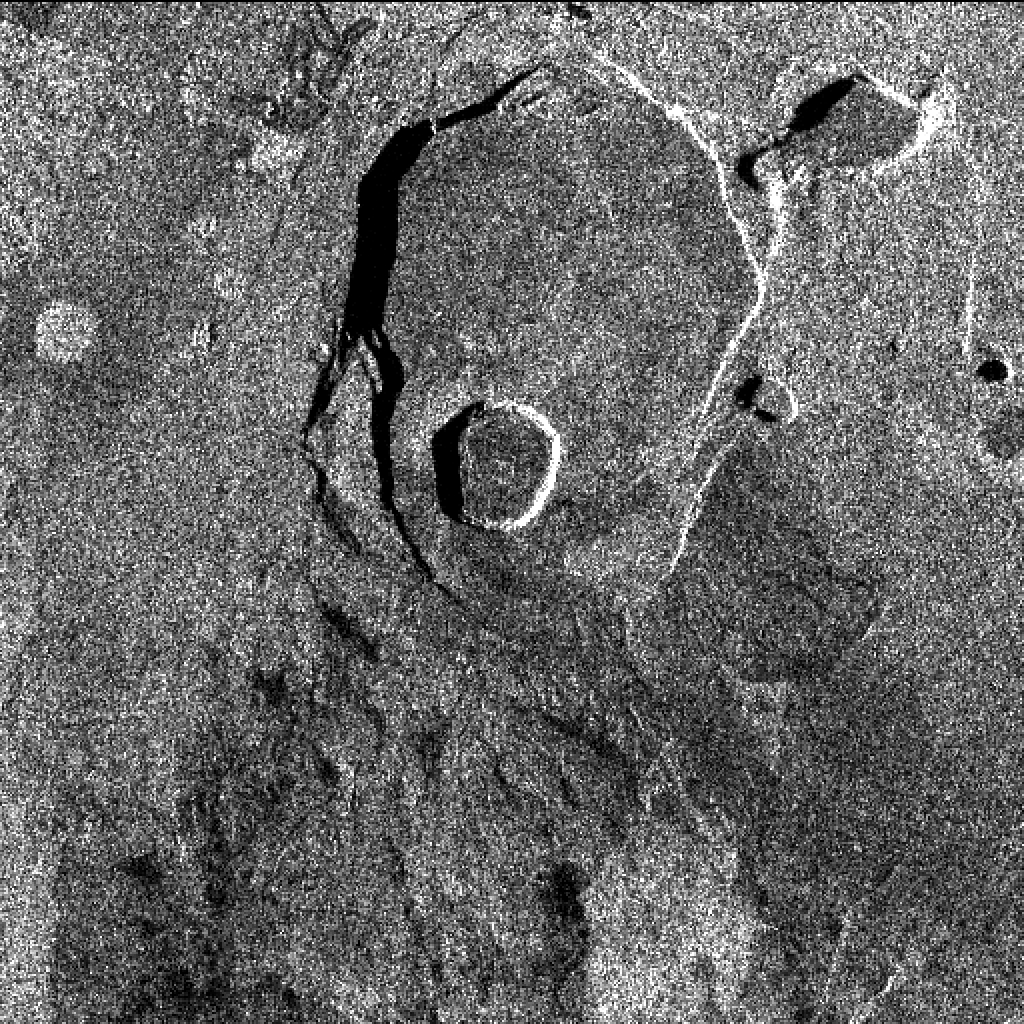

Space Radar Image of Kilauea, Hawaii – Interferometry 1

This X-band image of the volcano Kilauea was taken on October 4, 1994, by the Spaceborne Imaging Radar-C/X-band Synthetic Aperture Radar. The area shown is about 9 kilometers by 13 kilometers (5.5 miles by 8 miles) and is centered at about 19.58 degrees north latitude and 155.55 degrees west longitude. This image and a similar image taken during the first flight of the radar instrument on April 13, 1994 were combined to produce the topographic information by means of an interferometric process. This is a process by which radar data acquired on different passes of the space shuttle is overlaid to obtain elevation information. Three additional images are provided showing an overlay of radar data with interferometric fringes; a three-dimensional image based on altitude lines; and, finally, a topographic view of the region.

Spaceborne Imaging Radar-C and X-band Synthetic Aperture Radar (SIR-C/X-SAR) is part of NASA’s Mission to Planet Earth. The radars illuminate Earth with microwaves, allowing detailed observations at any time, regardless of weather or sunlight conditions. SIR-C/X-SAR uses three microwave wavelengths: L-band (24 cm), C-band (6 cm) and X-band (3 cm). The multi-frequency data will be used by the international scientific community to better understand the global environment and how it is changing. The SIR-C/X-SAR data, complemented by aircraft and ground studies, will give scientists clearer insights into those environmental changes which are caused by nature and those changes which are induced by human activity.

SIR-C was developed by NASA’s Jet Propulsion Laboratory. X-SAR was developed by the Dornier and Alenia Spazio companies for the German space agency, Deutsche Agentur fuer Raumfahrtangelegenheiten (DARA), and the Italian space agency, Agenzia Spaziale Italiana (ASI), with the Deutsche Forschungsanstalt fuer Luft und Raumfahrt e.V.(DLR), the major partner in science, operations and data processing of X-SAR. The Instituto Ricerca Elettromagnetismo Componenti Elettronici (IRECE) at the University of Naples was a partner in interferometry analysis.

Credit: NASA/JPL